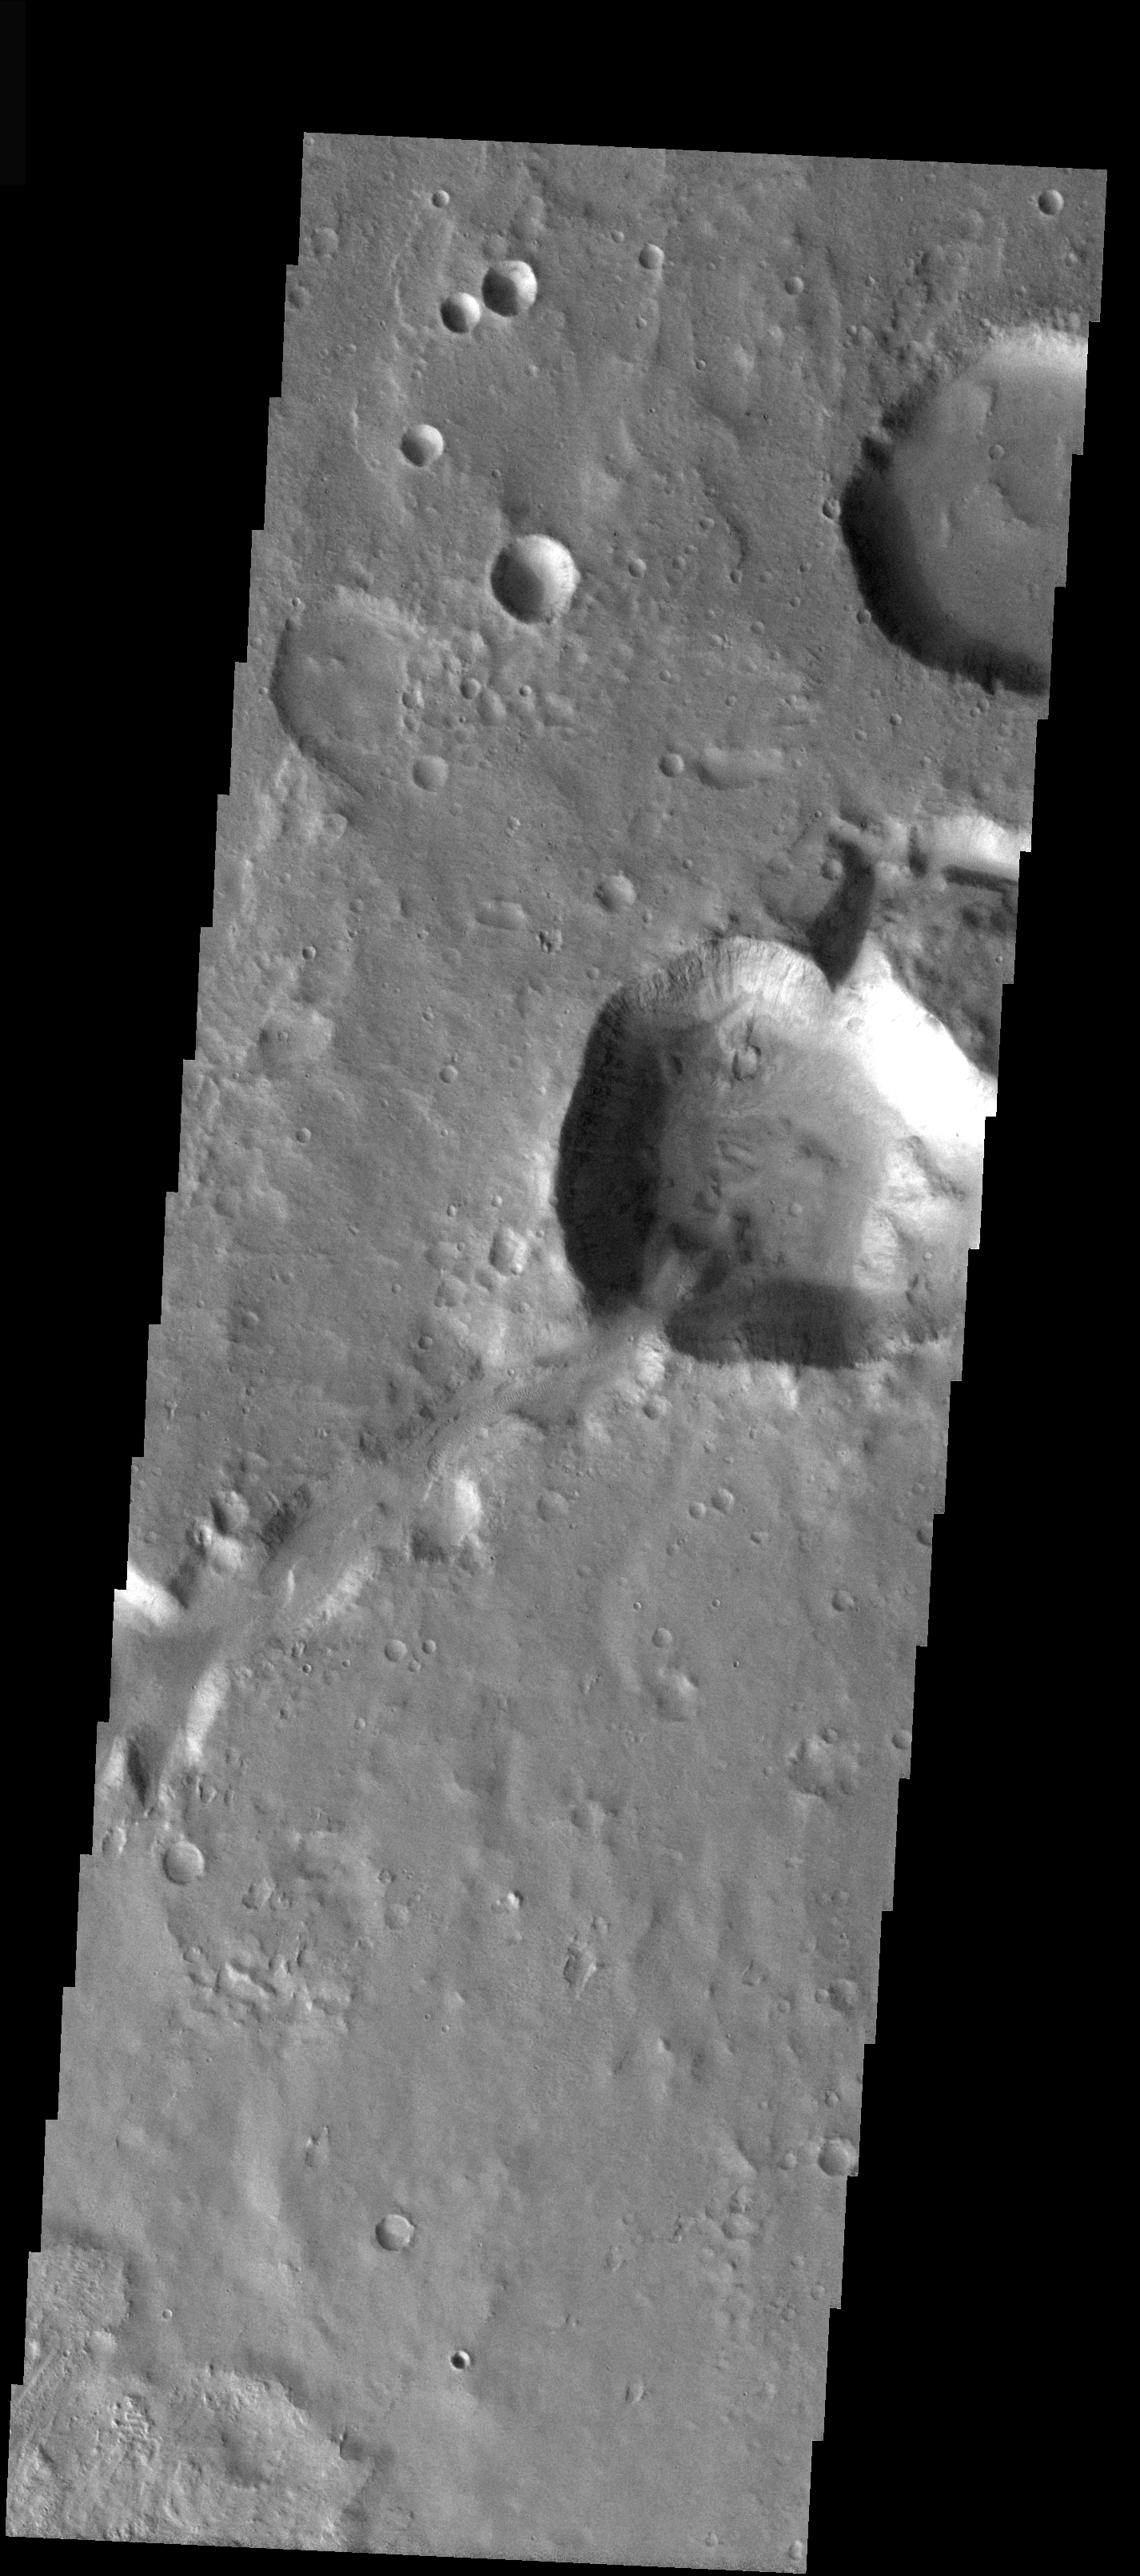

Channel/Crater Interaction

This small unnamed channel is just west of the large outflow region of Ares, Simud, and Tiu Valles. Note the interaction of the channel and the small crater that it has cut through. This channel is likely fluvial in origin.

Image information: VIS instrument. Latitude 9.6, Longitude 313.7 East (46.3 West). 19 meter/pixel resolution.

Note: this THEMIS visual image has not been radiometrically nor geometrically calibrated for this preliminary release. An empirical correction has been performed to remove instrumental effects. A linear shift has been applied in the cross-track and down-track direction to approximate spacecraft and planetary motion. Fully calibrated and geometrically projected images will be released through the Planetary Data System in accordance with Project policies at a later time.

NASA’s Jet Propulsion Laboratory manages the 2001 Mars Odyssey mission for NASA’s Office of Space Science, Washington, D.C. The Thermal Emission Imaging System (THEMIS) was developed by Arizona State University, Tempe, in collaboration with Raytheon Santa Barbara Remote Sensing. The THEMIS investigation is led by Dr. Philip Christensen at Arizona State University. Lockheed Martin Astronautics, Denver, is the prime contractor for the Odyssey project, and developed and built the orbiter. Mission operations are conducted jointly from Lockheed Martin and from JPL, a division of the California Institute of Technology in Pasadena.

Credit: NASA/JPL/Arizona State University